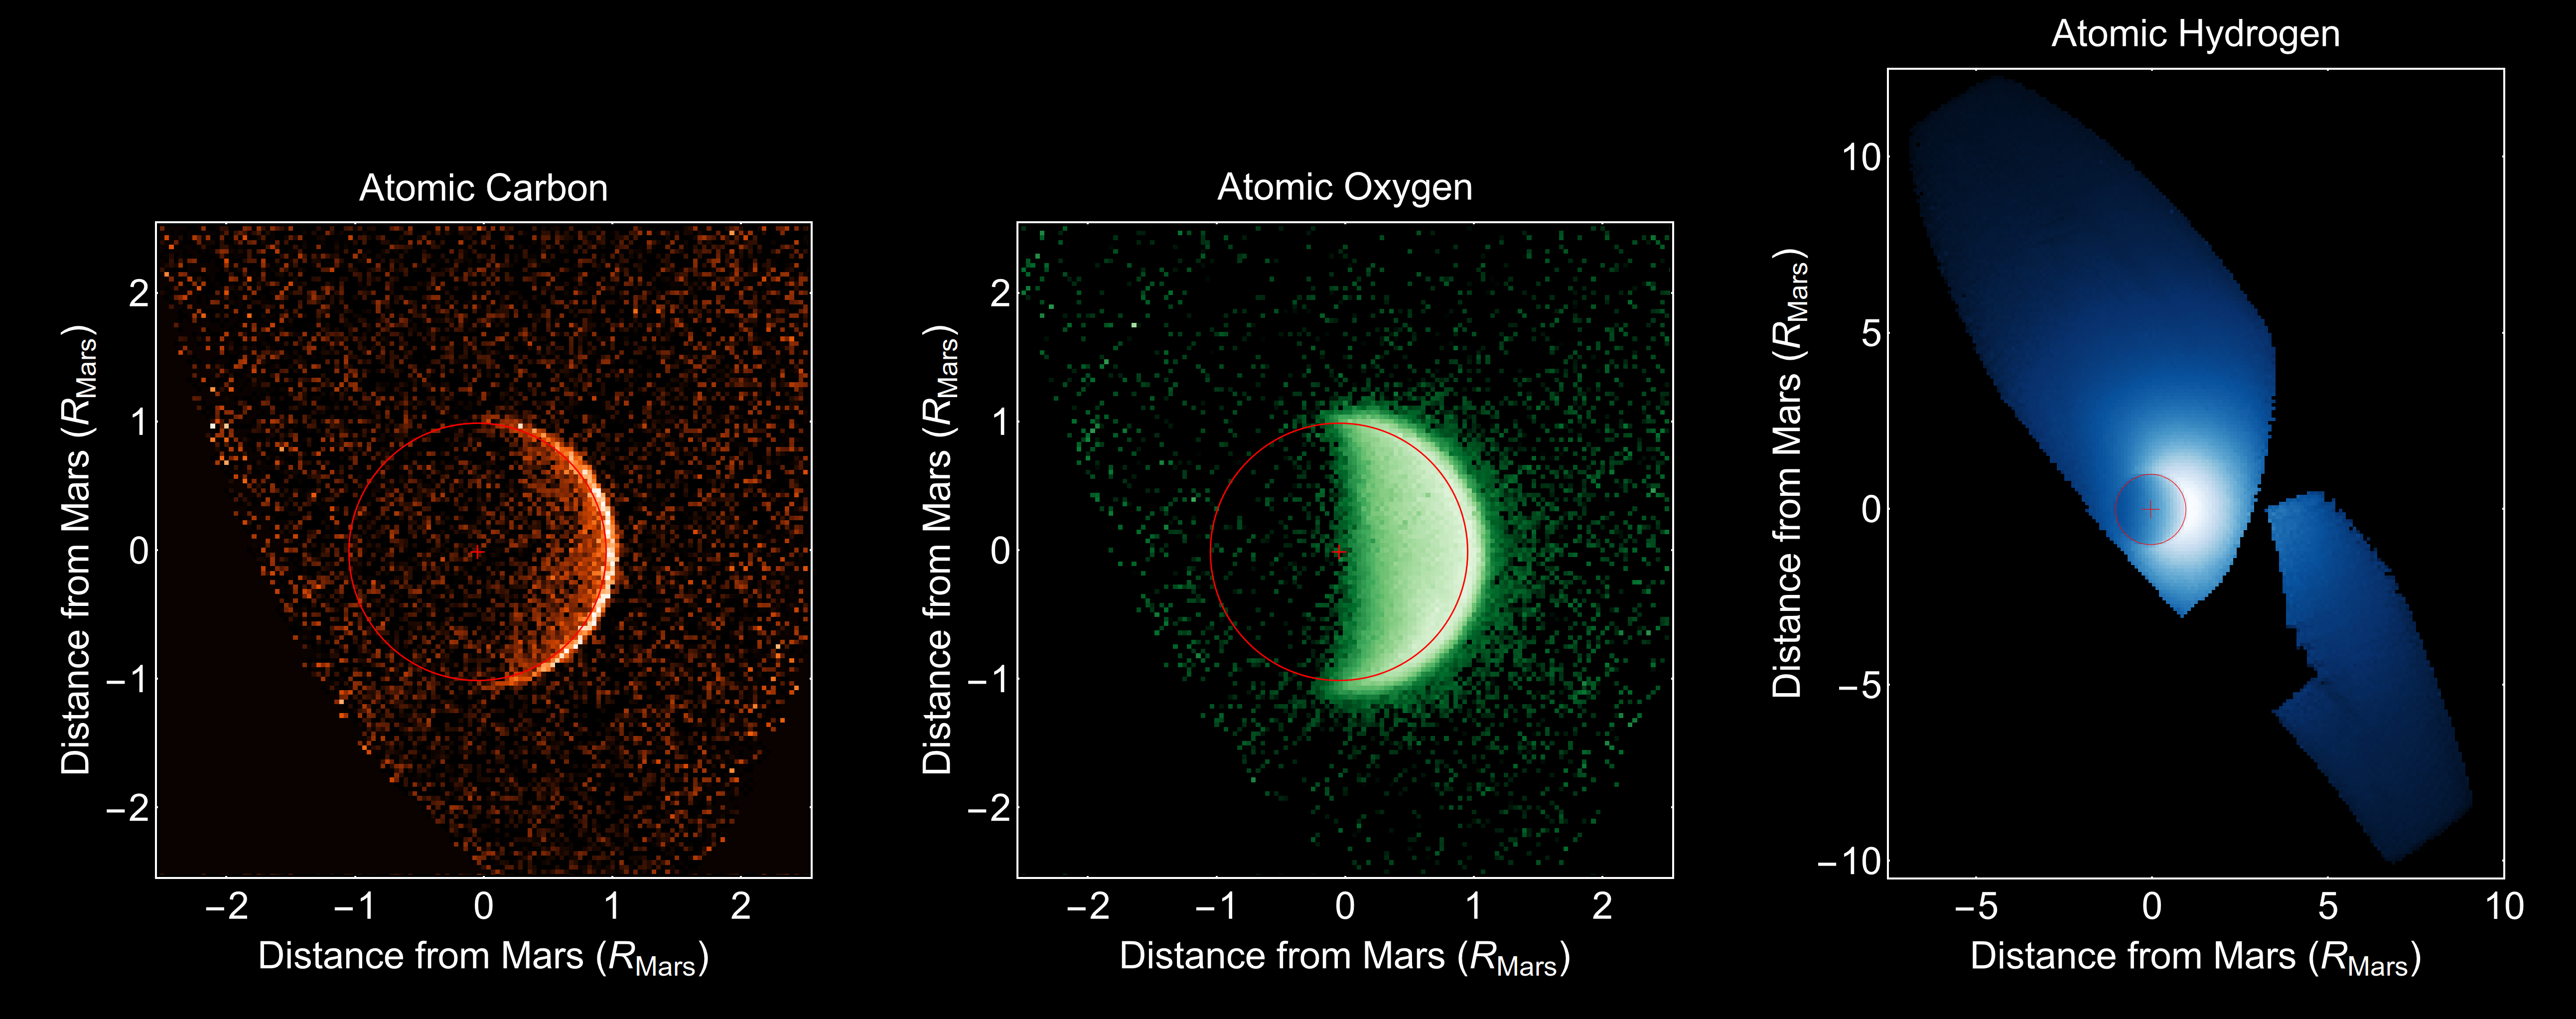

Ultraviolet Views of Martian Atmosphere

Three views of an escaping atmosphere, obtained by MAVEN’s Imaging Ultraviolet Spectrograph, are shown here. By observing all of the products of water and carbon dioxide breakdown, MAVEN’s remote sensing team can characterize the processes that drive atmospheric loss on Mars. These processes may have transformed the planet from an early Earthlike climate to the cold and dry climate of today.

MAVEN is NASA’s Mars Atmosphere and Volatile Evolution (MAVEN) spacecraft. NASA Goddard Space Flight Center in Greenbelt, Md., manages the MAVEN project for NASA’s Science Mission Directorate, Washington, and built some of the science instruments for the mission. MAVEN’s principal investigator is based at the University of Colorado’s Laboratory for Atmospheric and Space Physics in Boulder. The university provided science instruments and leads science operations, as well as education and public outreach, for the mission. Lockheed Martin Space Systems, Denver, built and operates the spacecraft. The University of California at Berkeley’s Space Sciences Laboratory provided instruments for the mission. JPL, a division of the California Institute of Technology in Pasadena, provides navigation support and Deep Space Network support, NASA’s Jet Propulsion Laboratory in Pasadena, California, provides navigation and Deep Space Network support, as well as the Electra telecommunications relay hardware and operations.

Credit: NASA/Univ. of Colorado